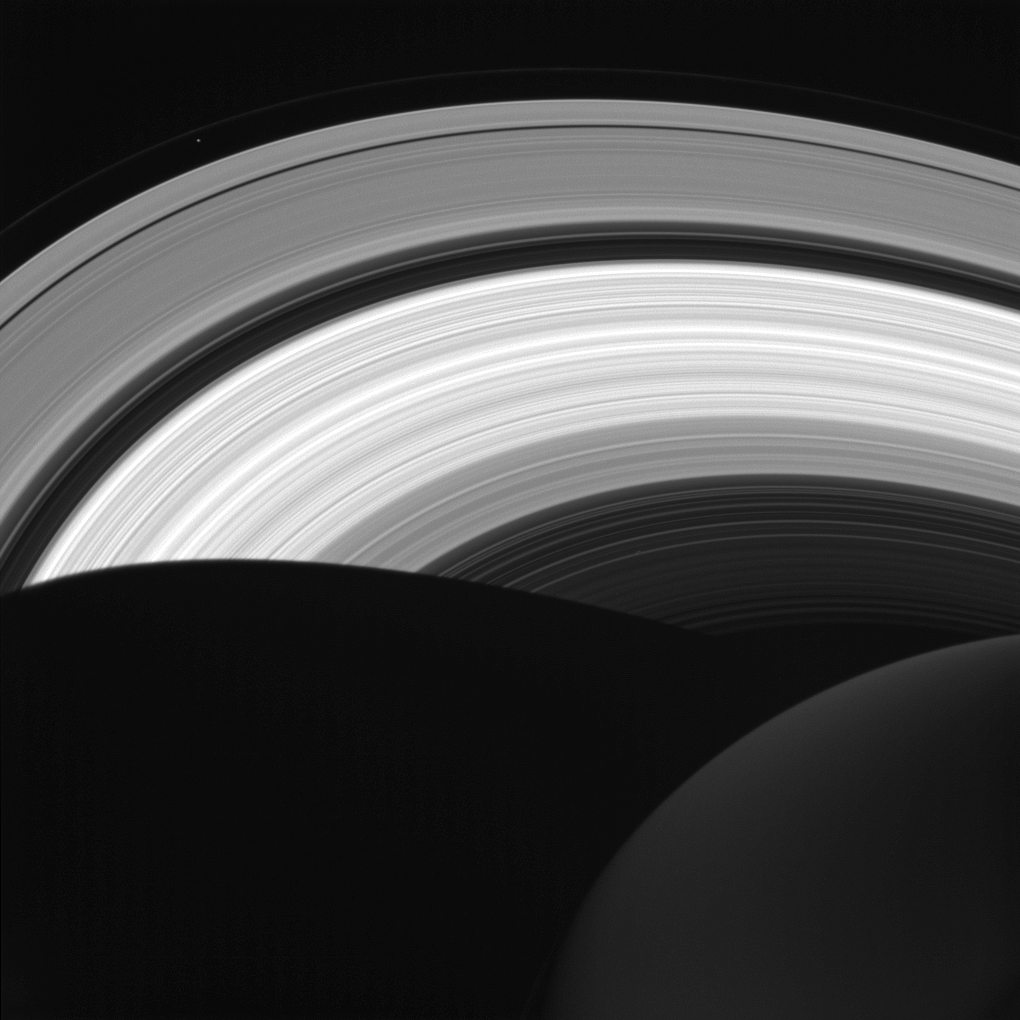

In Daylight on the Night Side

NASA’s Cassini spacecraft looks down at the rings of Saturn from above the planet’s nightside. The darkened globe of Saturn is seen here at lower right, along with the shadow it casts across the rings.

The image shows that even on the planet’s night side, the rings remain in sunlight, apart from the portion that lies within Saturn’s shadow. The rings also reflect sunlight back onto the night side of the planet, making it appear brighter than it would otherwise appear.

Saturn’s small moon Prometheus (53 miles or 86 kilometers across) is faintly visible as a speck near upper left. The shadow of Saturn was once long enough to stretch to the orbit of Prometheus. But as northern summer solstice approaches, Saturn’s shadow no longer reaches that far (see PIA20498). So Prometheus will not move into the darkness of the planet’s shadow until the march of the seasons again causes the shadow to lengthen.

This view looks toward the sunlit side of the rings from about 41 degrees above the ring plane. The image was taken in visible light with the Cassini spacecraft wide-angle camera on Aug. 14, 2016.

The view was obtained at a distance of approximately 870,000 miles (1.4 million kilometers) from Saturn and at a Sun-Saturn-spacecraft, or phase, angle of 87 degrees. Image scale is 53 miles (86 kilometers) per pixel. Prometheus has been brightened by a factor of two to enhance its visibility.

The Cassini mission is a cooperative project of NASA, ESA (the European Space Agency) and the Italian Space Agency. The Jet Propulsion Laboratory, a division of the California Institute of Technology in Pasadena, manages the mission for NASA’s Science Mission Directorate, Washington. The Cassini orbiter and its two onboard cameras were designed, developed and assembled at JPL. The imaging operations center is based at the Space Science Institute in Boulder, Colorado.

Credit: NASA/JPL-Caltech/Space Science Institute